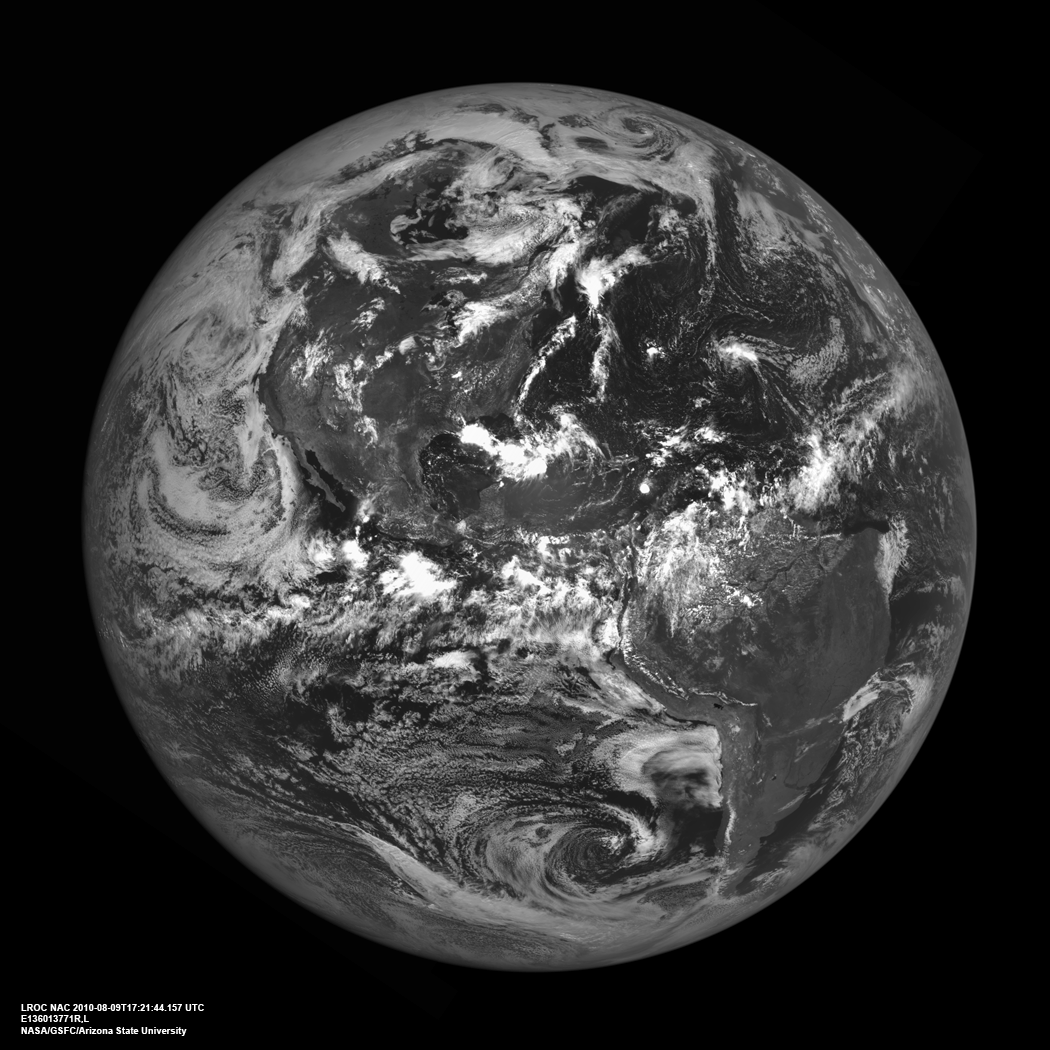

Americas from the Moon

The western hemisphere of our home planet Earth. North (upper left), Central, and South America (lower right) were nicely free of clouds when LRO pointed home on 9 August 2010 to acquire this beautiful view. LROC NAC E136013771.

As LRO orbits the Moon every two hours sending down a stream of science data, it is easy to forget how close the Moon is to the Earth. The average distance between the two heavenly bodies is just 384,399 km (238,854 miles). Check your airline frequent flyer totals, perhaps you have already flown the distance to the Moon and back on a single airline.

NASA’s Goddard Space Flight Center built and manages the mission for the Exploration Systems Mission Directorate at NASA Headquarters in Washington. The Lunar Reconnaissance Orbiter Camera was designed to acquire data for landing site certification and to conduct polar illumination studies and global mapping. Operated by Arizona State University, LROC consists of a pair of narrow-angle cameras (NAC) and a single wide-angle camera (WAC). The mission is expected to return over 70 terabytes of image data.

Credit: NASA/GSFC/Arizona State University